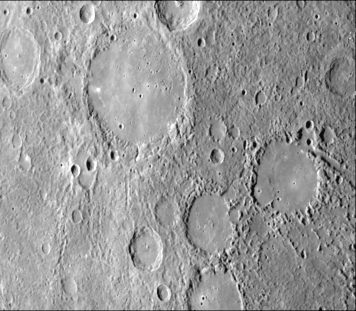

Mercury’s Heavily Cratered Surface

As Mariner 10 approached Mercury at nearly seven miles per second on March 29, it’s TV camera took this picture (FDS 27371) from an altitude of 35,000 kilometers (21,700 miles) The picture shows a heavily-cratered surface with many low hills. The large valley to the right is seven kilometers (4 1/2 miles) wide and more than 100 kilometers (62 miles) long. The large flat-floored crater near the right is about 80 kilometers (50 miles) in diameter.

The Mariner 10 mission, managed by the Jet Propulsion Laboratory for NASA’s Office of Space Science, explored Venus in February 1974 on the way to three encounters with Mercury-in March and September 1974 and in March 1975. The spacecraft took more than 7,000 photos of Mercury, Venus, the Earth and the Moon.

Credit: NASA/JPL